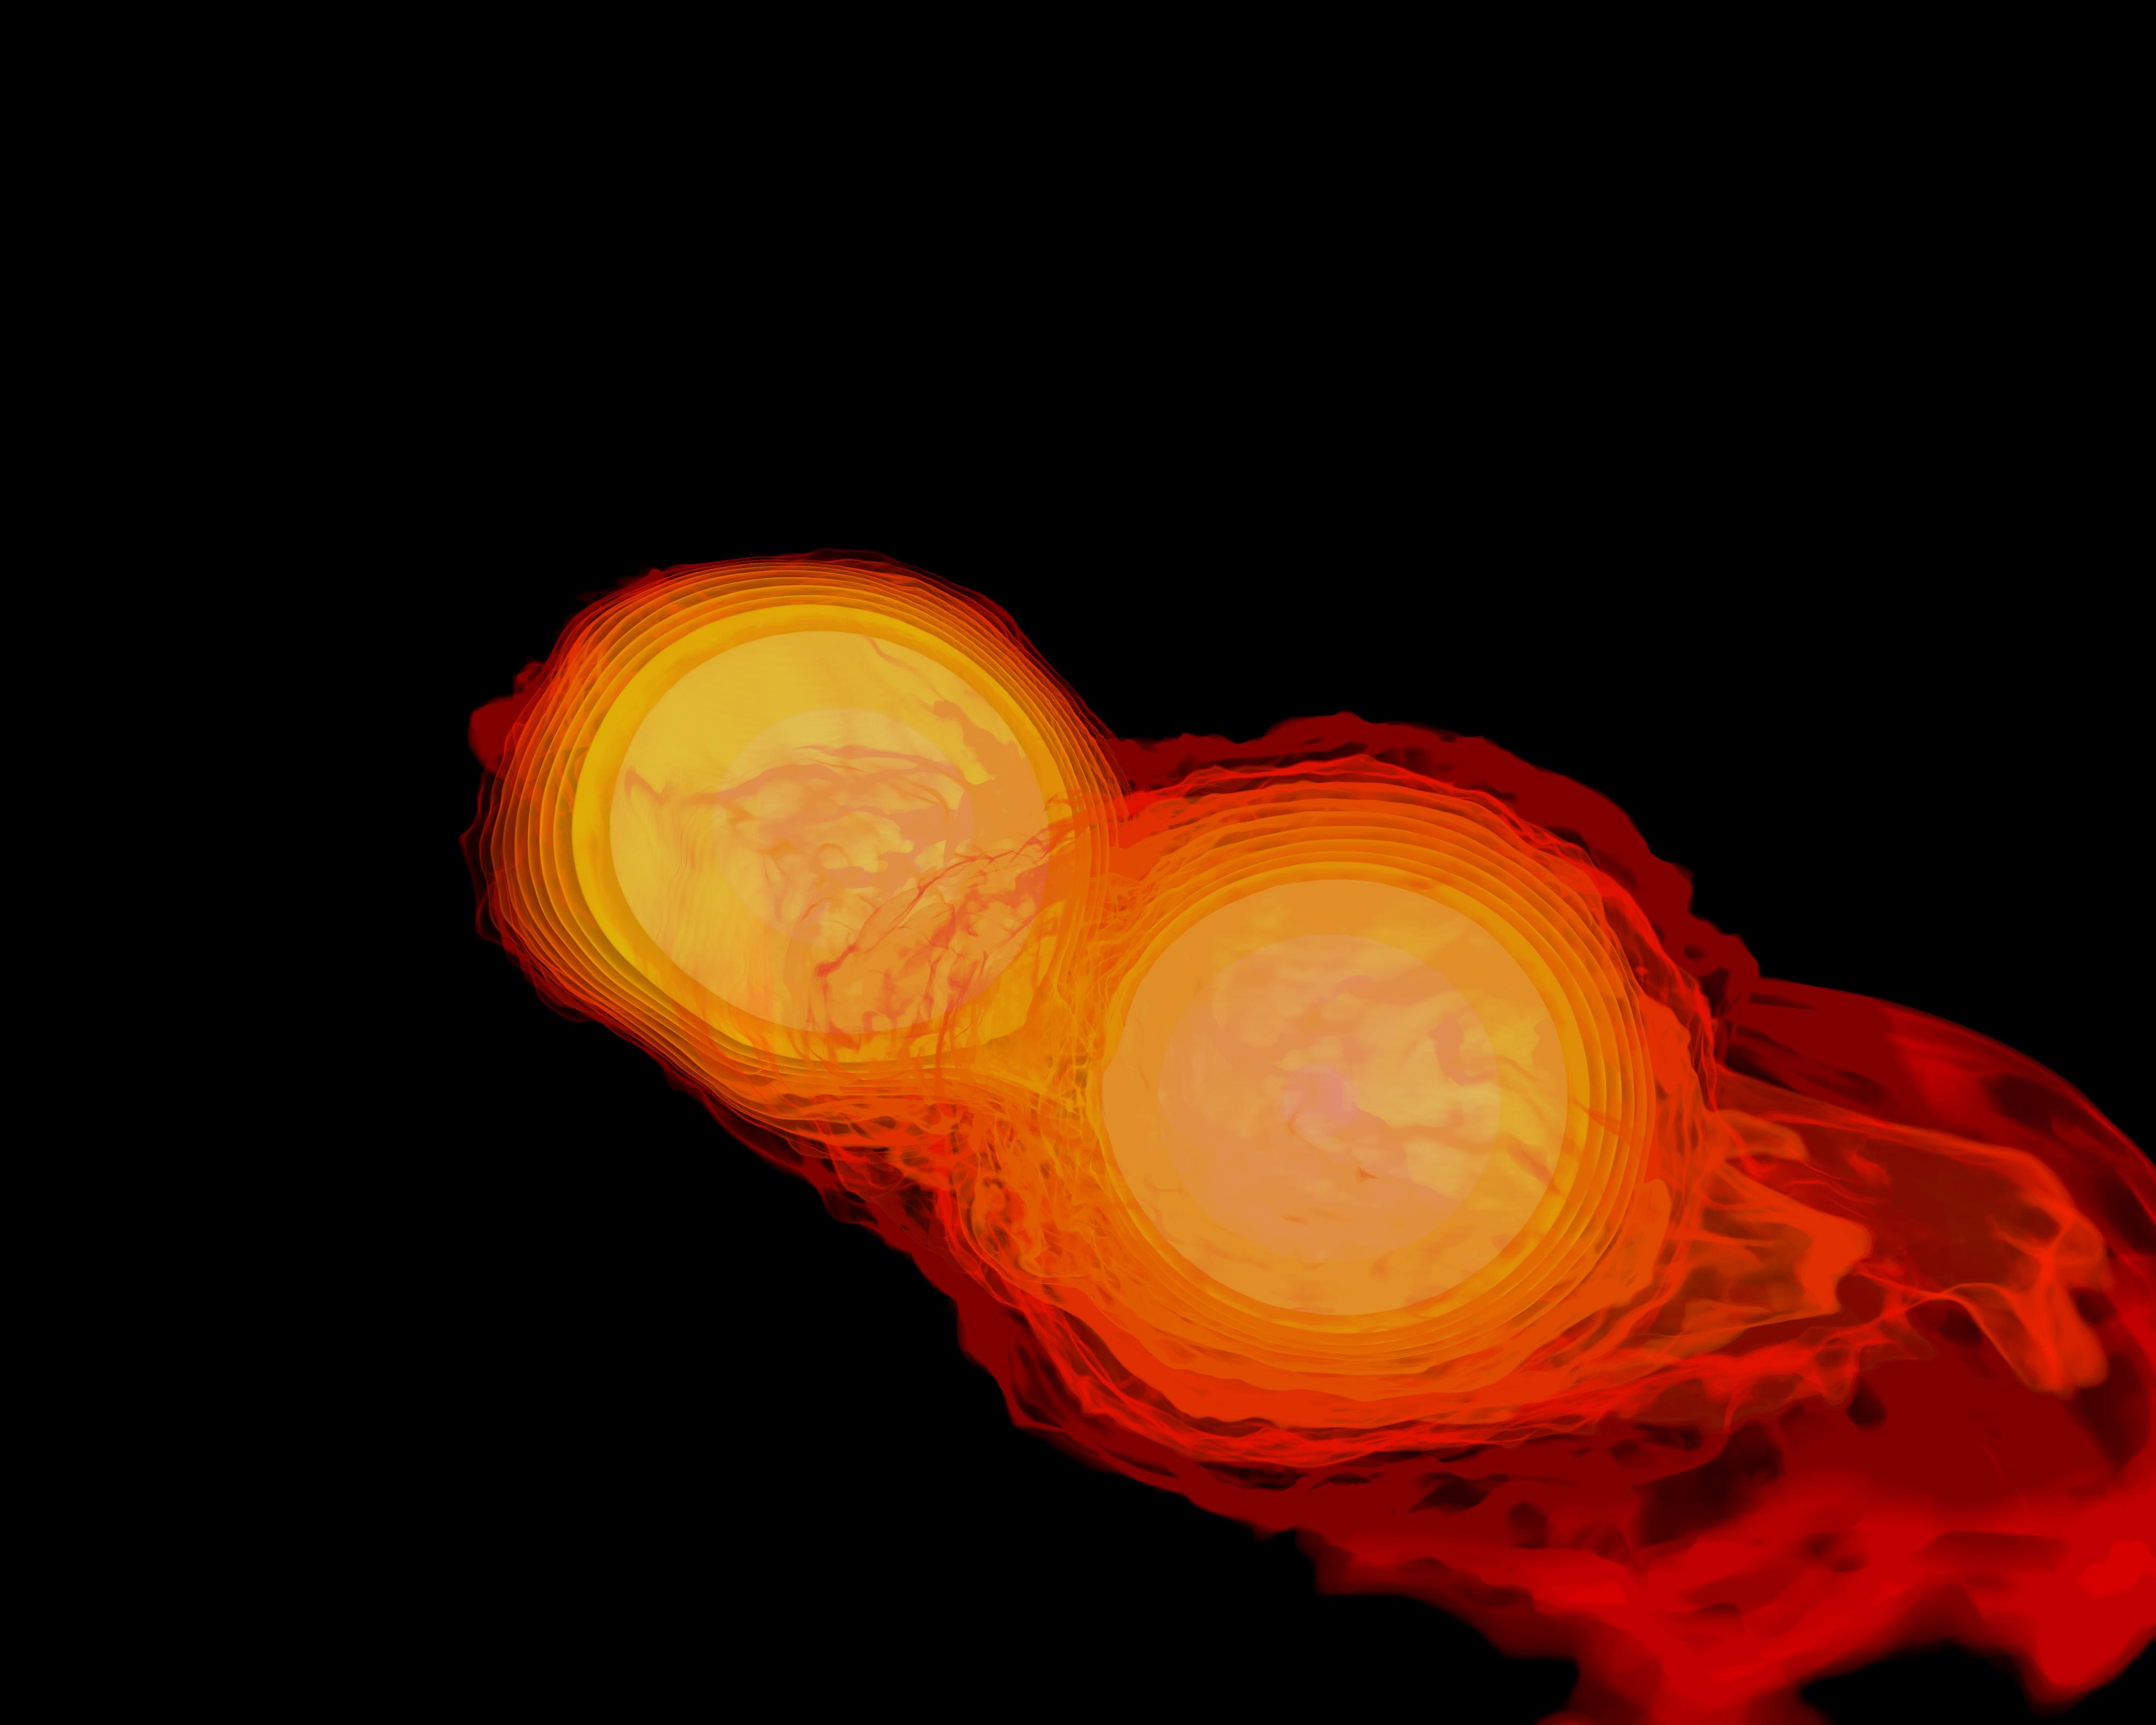

Neutron Stars Rip Each Other Apart to Form Black Hole

Simulation frames from this NASA Goddard neutron star merger animation: bit.ly/1jolBYY This supercomputer simulation shows one of the most violent events in the universe: a pair of neutron stars colliding, merging and forming a black hole. A neutron star is the compressed core left behind when a star born with between eight and 30 times the sun's mass explodes as a supernova. Neutron stars pack about 1.5 times the mass of the sun — equivalent to about half a million Earths — into a ball just 12 miles (20 km) across. As the simulation begins, we view an unequally matched pair of neutron stars weighing 1.4 and 1.7 solar masses. They are separated by only about 11 miles, slightly less distance than their own diameters. Redder colors show regions of progressively lower density. As the stars spiral toward each other, intense tides begin to deform them, possibly cracking their crusts. Neutron stars possess incredible density, but their surfaces are comparatively thin, with densities about a million times greater than gold. Their interiors crush matter to a much greater degree densities rise by 100 million times in their centers. To begin to imagine such mind-boggling densities, consider that a cubic centimeter of neutron star matter outweighs Mount Everest. By 7 milliseconds, tidal forces overwhelm and shatter the lesser star. Its superdense contents erupt into the system and curl a spiral arm of incredibly hot material. At 13 milliseconds, the more massive star has accumulated too much mass to support it against gravity and collapses, and a new black hole is born. The black hole's event horizon — its point of no return — is shown by the gray sphere. While most of the matter from both neutron stars will fall into the black hole, some of the less dense, faster moving matter manages to orbit around it, quickly forming a large and rapidly rotating torus. This torus extends for about 124 miles (200 km) and contains the equivalent of 1/5th the mass of our sun. Scientists think neutron star mergers like this produce short gamma-ray bursts (GRBs). Short GRBs last less than two seconds yet unleash as much energy as all the stars in our galaxy produce over one year. The rapidly fading afterglow of these explosions presents a challenge to astronomers. A key element in understanding GRBs is getting instruments on large ground-based telescopes to capture afterglows as soon as possible after the burst. The rapid notification and accurate positions provided by NASA's Swift mission creates a vibrant synergy with ground-based observatories that has led to dramatically improved understanding of GRBs, especially for short bursts.

Credit: NASA's Goddard Space Flight Center